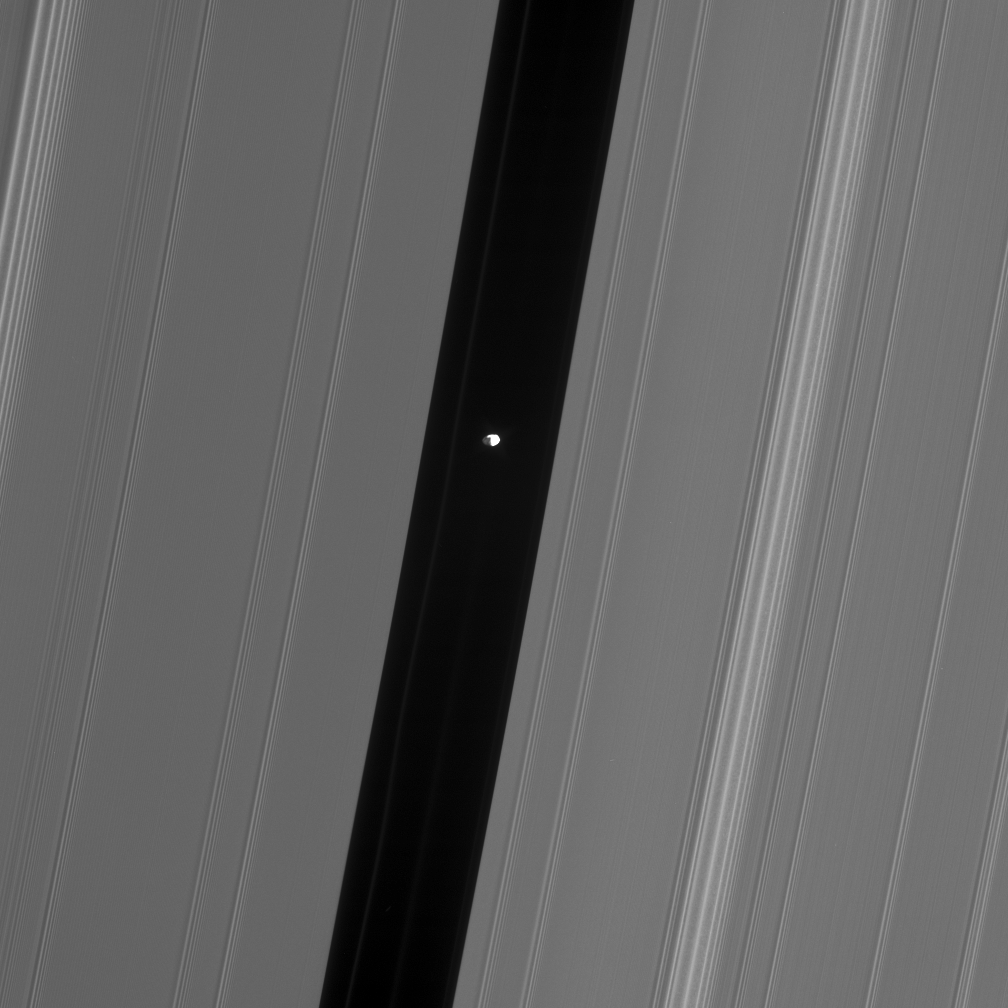

Brilliant Pan

This Cassini spacecraft view of Pan in the Encke gap shows hints of detail on the moon’s dark side, which is lit by saturnshine — sunlight reflected off Saturn.

Pan (26 kilometers, or 16 miles across) cruises the Encke gap (325 kilometers, or 200 miles wide) with several faint ringlets.

This view looks toward the lit side of the rings from about 52 degrees below the ringplane. The sunlit portion of Pan is partly overexposed.

The image was taken in visible light with the Cassini spacecraft narrow-angle camera on Oct. 27, 2006 at a distance of approximately 385,000 kilometers (239,000 miles) from Pan and at a Sun-Pan-spacecraft, or phase, angle of 86 degrees. Image scale is 2 kilometers (1 mile) per pixel.

The Cassini-Huygens mission is a cooperative project of NASA, the European Space Agency and the Italian Space Agency. The Jet Propulsion Laboratory, a division of the California Institute of Technology in Pasadena, manages the mission for NASA’s Science Mission Directorate, Washington, D.C. The Cassini orbiter and its two onboard cameras were designed, developed and assembled at JPL. The imaging operations center is based at the Space Science Institute in Boulder, Colo.

Credit: NASA/JPL/Space Science Institute